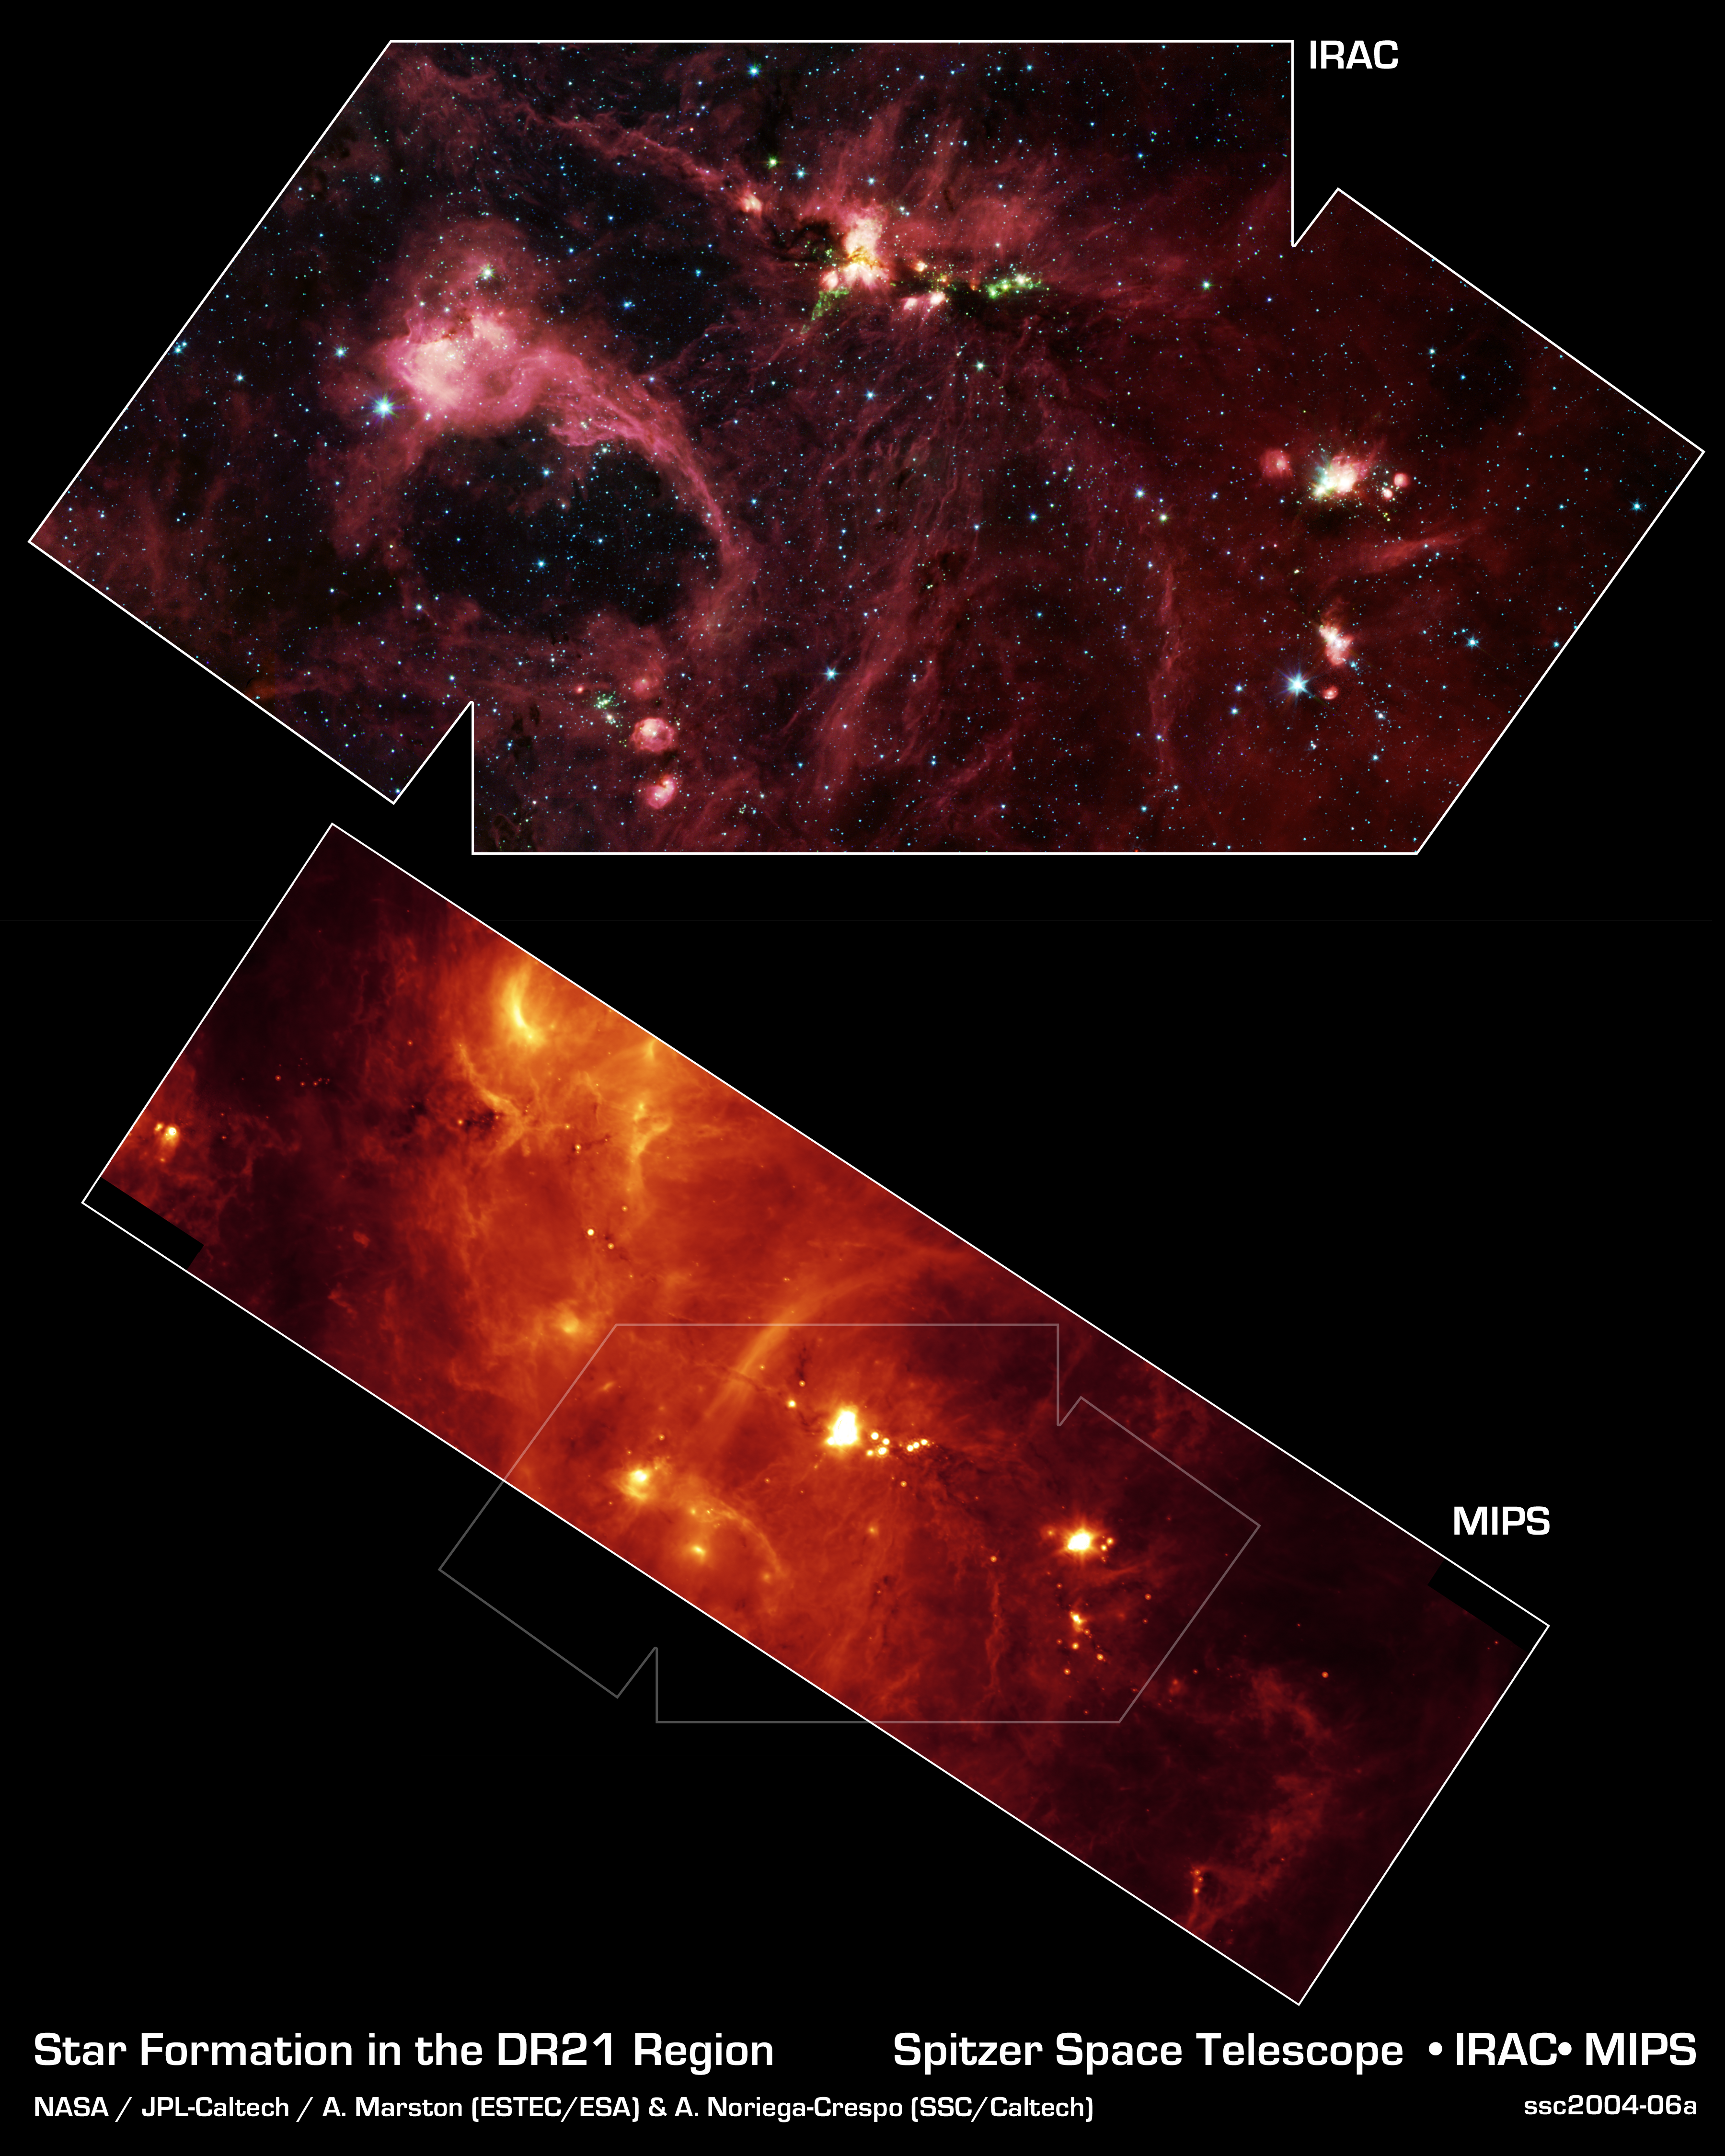

Star Formation in the DR21 Region

Hidden behind a shroud of dust in the constellation Cygnus is an exceptionally bright source of radio emission called DR21. Visible light images reveal no trace of what is happening in this region because of heavy dust obscuration. In fact, visible light is attenuated in DR21 by a factor of more than 10,000,000,000,000,000,000,000,000,000, 000,000,000,000 (ten thousand trillion heptillion).

New images from NASA's Spitzer Space Telescope allow us to peek behind the cosmic veil and pinpoint one of the most massive natal stars yet seen in our Milky Way galaxy. The never-before-seen star is 100,000 times as bright as the Sun. Also revealed for the first time is a powerful outflow of hot gas emanating from this star and bursting through a giant molecular cloud.

The upper image is a large-scale mosaic assembled from individual photographs obtained with the InfraRed Array Camera (IRAC) aboard Spitzer. The image covers an area about two times that of a full moon. The mosaic is a composite of images obtained at mid-infrared wavelengths of 3.6 microns (blue), 4.5 microns (green), 5.8 microns (orange) and 8 microns (red). The brightest infrared cloud near the top center corresponds to DR21, which presumably contains a cluster of newly forming stars at a distance of 10,000 light-years.

Protruding out from DR21 toward the bottom left of the image is a gaseous outflow (green), containing both carbon monoxide and molecular hydrogen. Data from the Spitzer spectrograph, which breaks light into its constituent individual wavelengths, indicate the presence of hot steam formed as the outflow heats the surrounding molecular gas. Outflows are physical signatures of processes that create supersonic beams, or jets, of gas. They are usually accompanied by discs of material around the new star, which likely contain the materials from which future planetary systems are formed. Additional newborn stars, depicted in green, can be seen surrounding the DR21 region.

The red filaments stretching across this image denote the presence of polycyclic aromatic hydrocarbons. These organic molecules, comprised of carbon and hydrogen, are excited by surrounding interstellar radiation and become luminescent at wavelengths near 8.0 microns. The complex pattern of filaments is caused by an intricate combination of radiation pressure, gravity and magnetic fields. The result is a tapestry in which winds, outflows and turbulence move and shape the interstellar medium.

To the lower left of the mosaic is a large bubble of gas and dust, which may represent the remnants of a past generation of stars.

The lower panel shows a 24-micron image mosaic, obtained with the Multiband Imaging Photometer aboard Spitzer (MIPS). This image maps the cooler infrared emission from interstellar dust found throughout the interstellar medium. The DR21 complex is clearly seen near the center of the strip, which covers about twice the area of the IRAC image.

Perhaps the most fascinating feature in this image is a long and shadowy linear filament extending towards the 10 o'clock position of DR21. This jet of cold and dense gas, nearly 50 light-years in extent, appears in silhouette against a warmer background. This filament is too long and massive to be a stellar jet and may have formed from a pre-existing molecular cloud core sculpted by DR21's strong winds. Regardless of its true nature, this jet and the numerous other arcs and wisps of cool dust signify the interstellar turbulence normally unseen by the human eye.

Credit: NASA/JPL-Caltech/A. Marston (ESTEC/ESA) & A. Noriega-Crespo (SSC/Caltech)